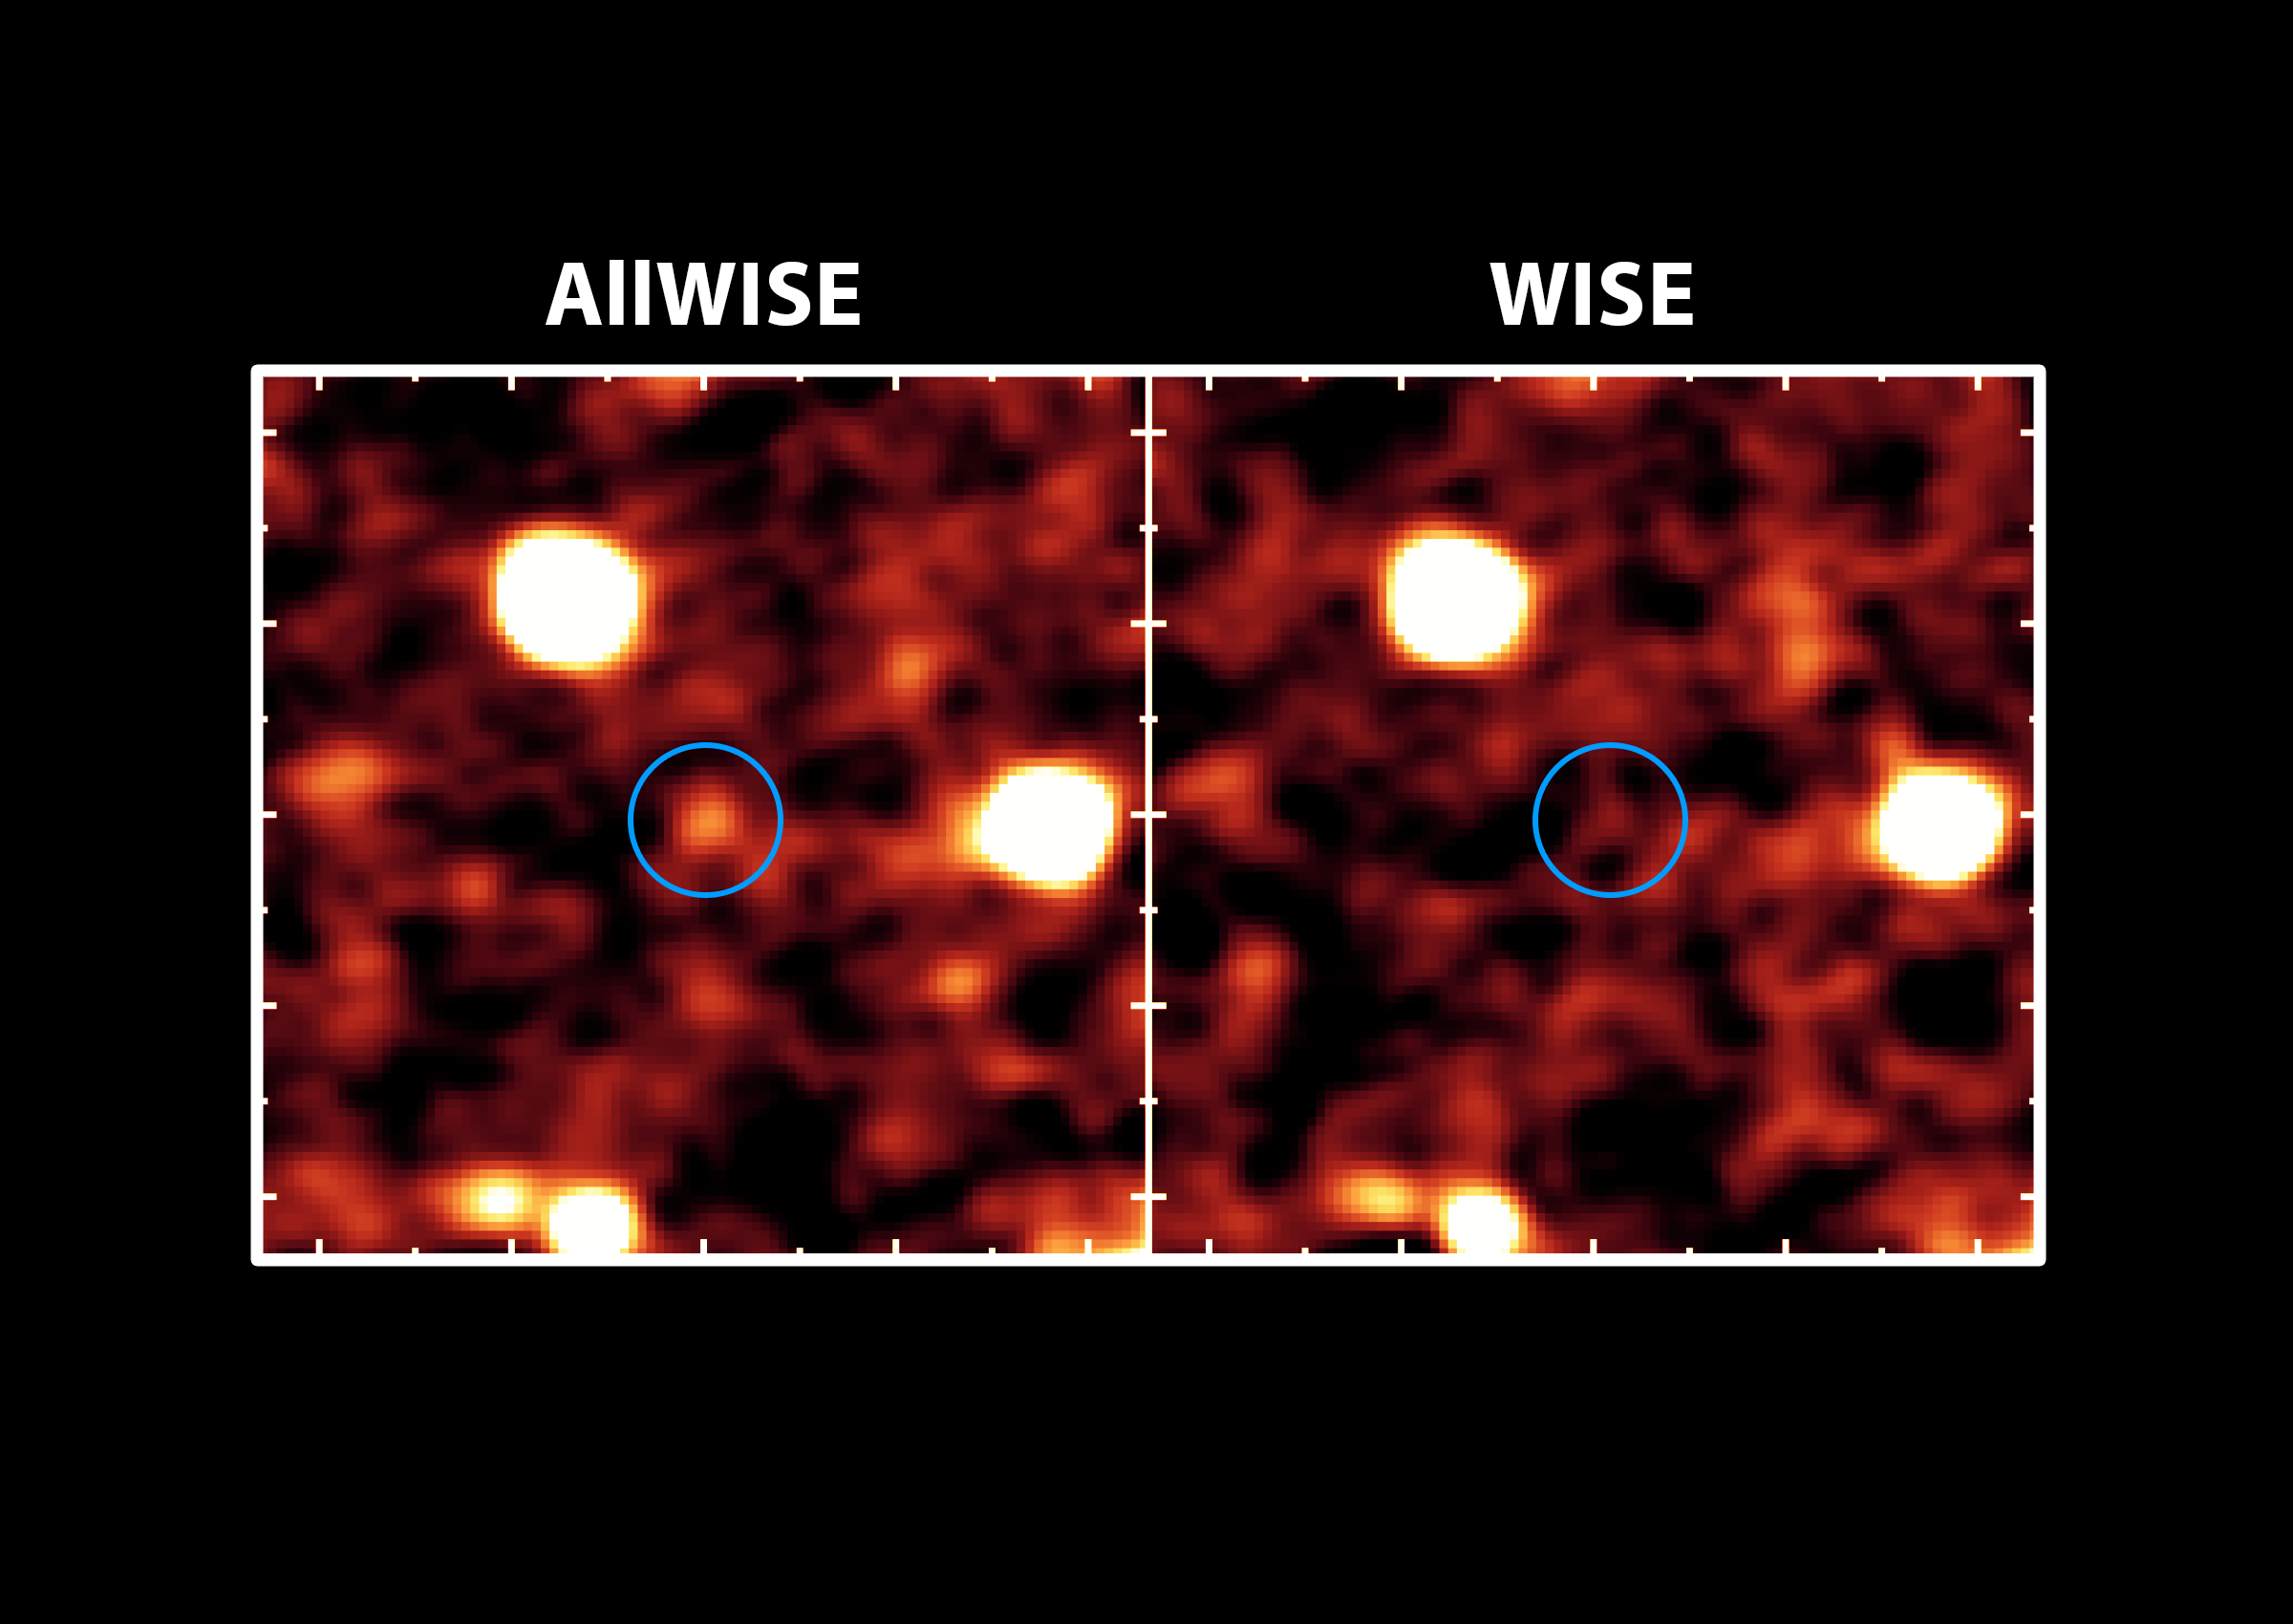

AllWISE Brings Galaxies Out of Hiding

The new AllWISE catalog will bring distant galaxies that were once invisible out of hiding, as illustrated in this image.

NASA’s AllWISE project is providing the astronomy community with new and improved images and data taken by NASA’s Wide-field Infrared Survey Explorer, or WISE, which surveyed the skies in infrared light in 2010. This is the first time that data from the entire mission so far, including two full scans of the sky, has been fully processed and made available to the public. The new catalog includes three-quarters of a billion objects, and will help with studies of nearby stars and galaxies.

The image on the right shows a portion of the sky available before the AllWISE project; the left image shows the same part of the sky in a new AllWISE image. The circle shows where a galaxy that might have gone undetected before now stands out. (The light we are seeing from this galaxy left the object 8 billion years ago, when the universe was only about 5 billion years old.) Images taken during the second sky scan were stacked up, thereby doubling the exposure time and revealing objects like this galaxy.

The image was taken at a wavelength of 4.6 microns.

NASA’s Jet Propulsion Laboratory, Pasadena, Calif., manages, and operated WISE for NASA’s Science Mission Directorate. The spacecraft was put into hibernation mode after it scanned the entire sky twice, completing its main objectives. Edward Wright is the principal investigator and is at UCLA. The mission was selected competitively under NASA’s Explorers Program managed by the agency’s Goddard Space Flight Center in Greenbelt, Md. The science instrument was built by the Space Dynamics Laboratory in Logan, Utah. The spacecraft was built by Ball Aerospace & Technologies Corp. in Boulder, Colo. Science operations and data processing take place at the Infrared Processing and Analysis Center at the California Institute of Technology in Pasadena. Caltech manages JPL for NASA.

Credit: NASA/JPL-Caltech/UCLA